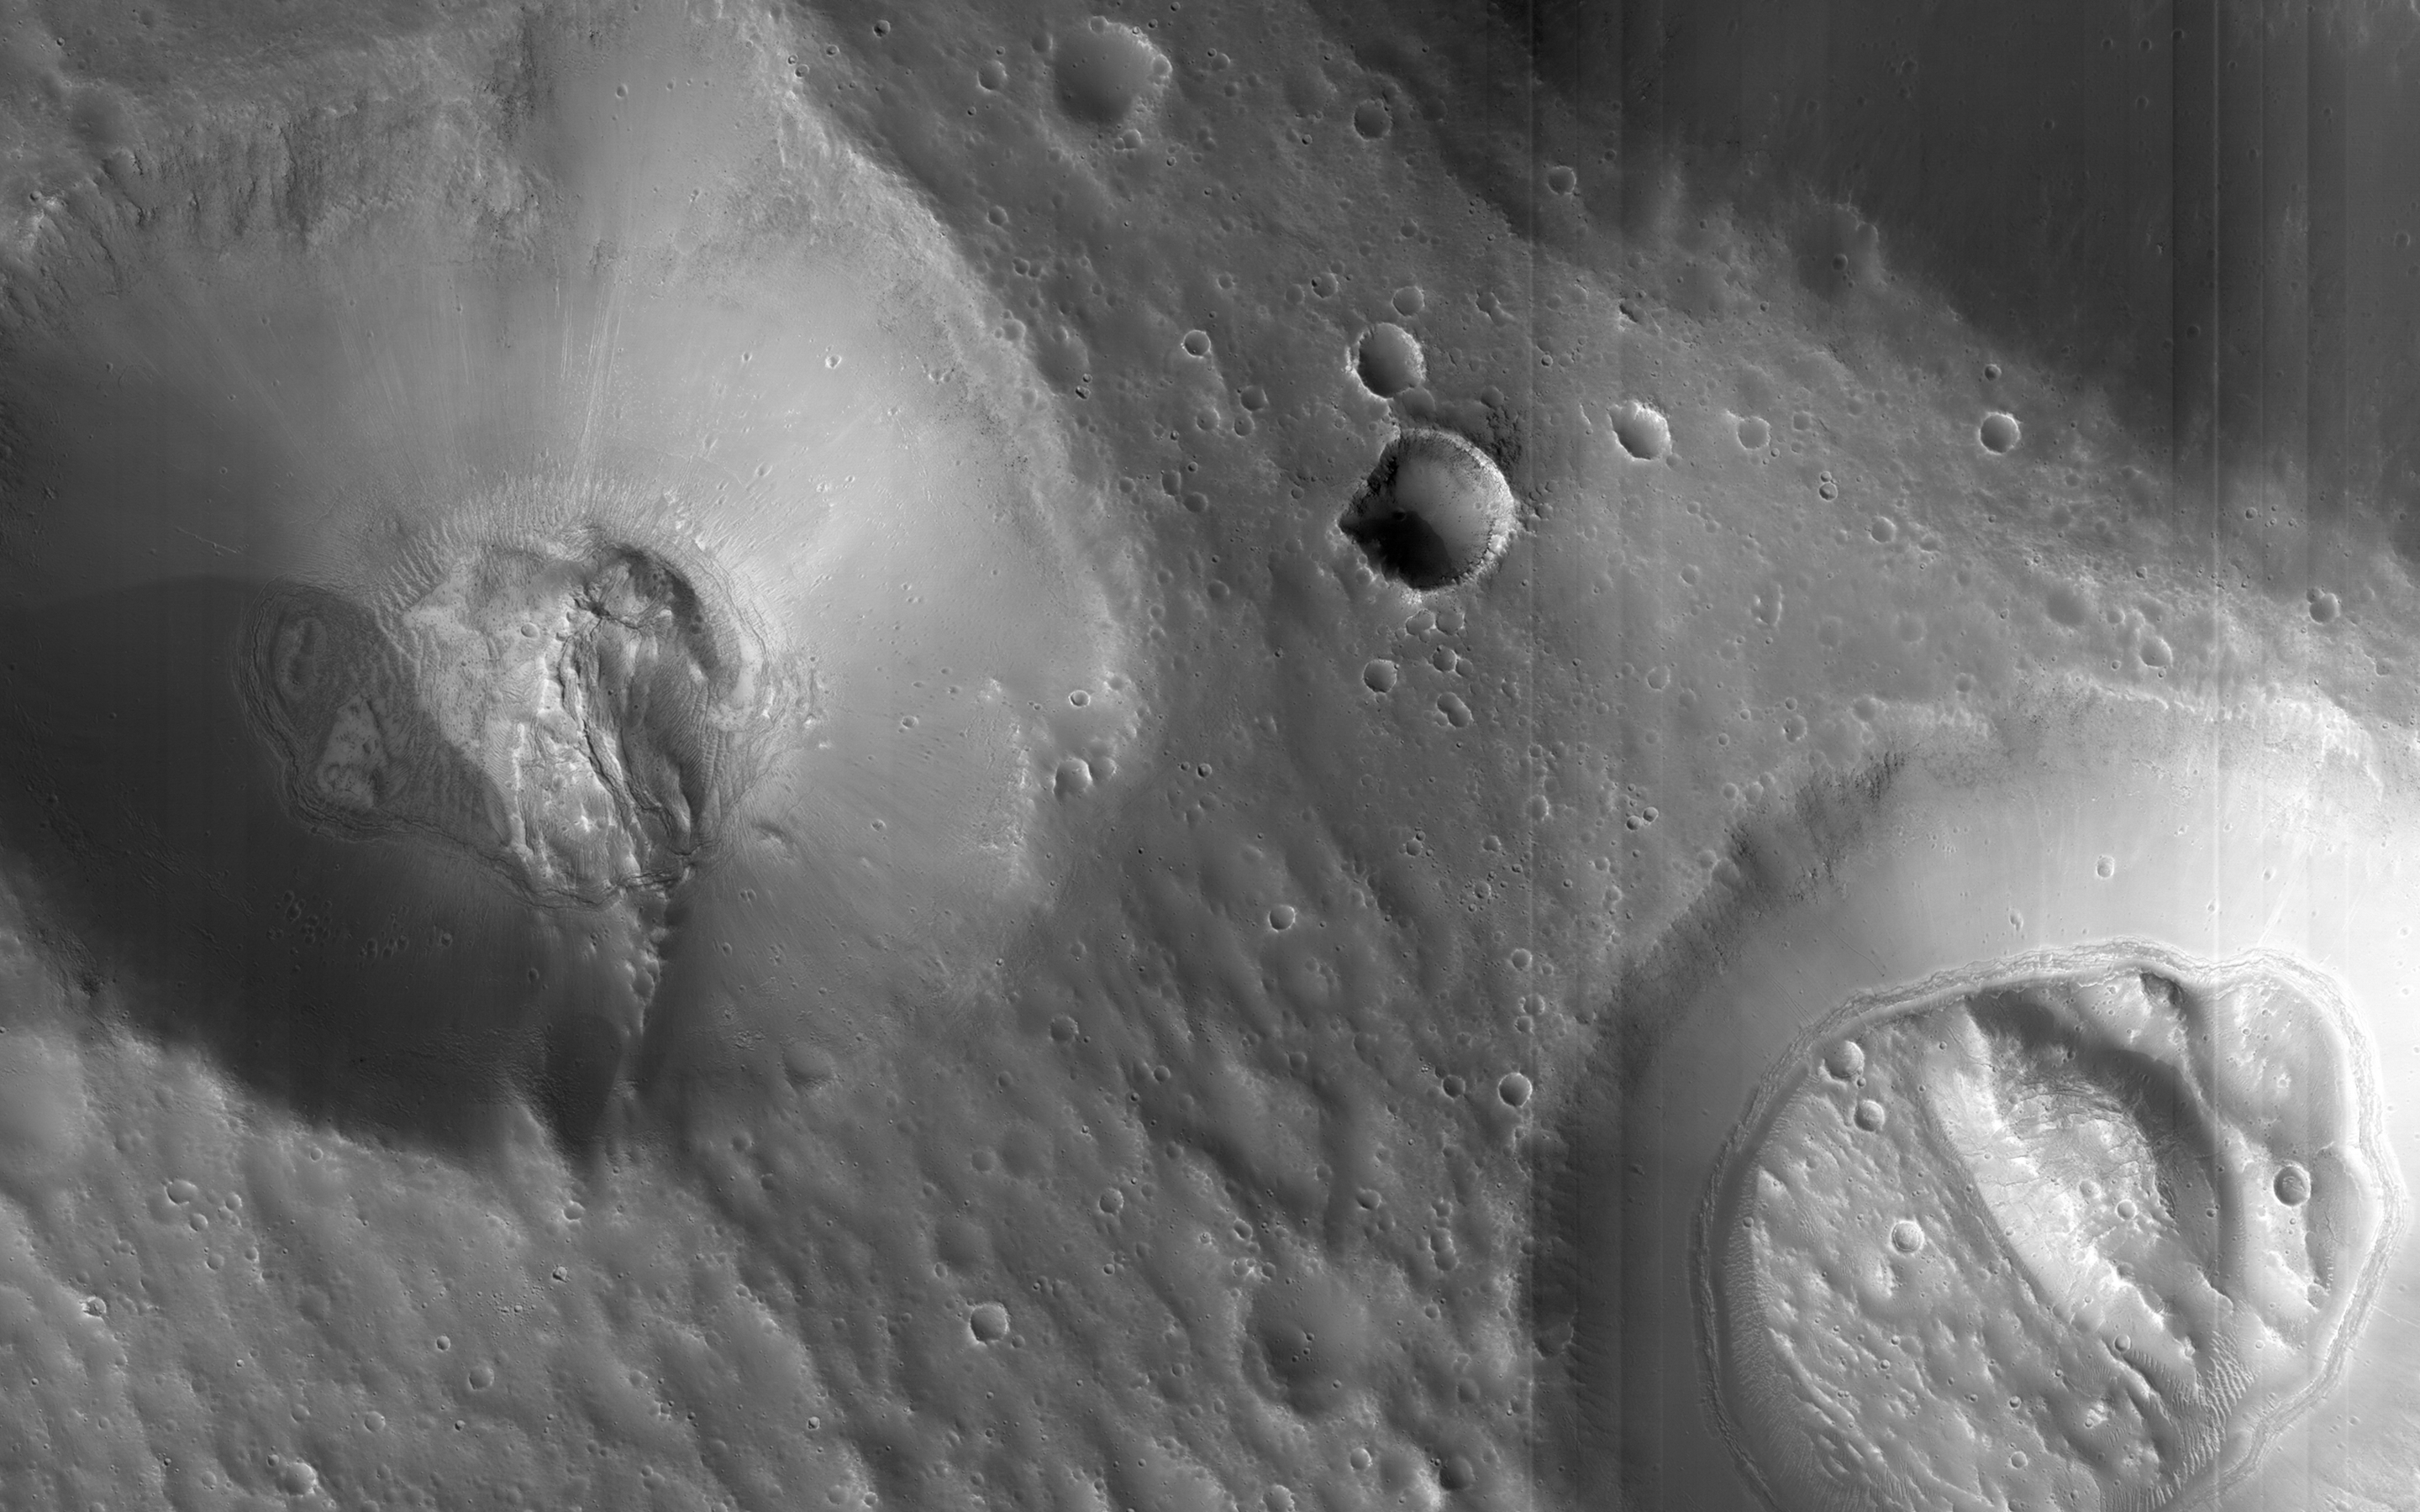

Craters Near Nilokeras Scopulus

This image shows two pits partially filled with lumpy material, probably trapped dust that blew in from the atmosphere.

The pits themselves resemble impact craters, but they are part of a chain of similar features aligned with nearby faults, so they could be collapse features instead. Note also the tracks left by rolling boulders at the bottom of the craters.

Nilokeras Scopulus is the name for the cliff, about 756 kilometers long, in the northern hemisphere of Mars where these craters are located. It was named based on an albedo (brightness) feature mapped by astronomer E. M. Antoniadi in 1930.

The University of Arizona, Tucson, operates HiRISE, which was built by Ball Aerospace & Technologies Corp., Boulder, Colo. NASA’s Jet Propulsion Laboratory, a division of the California Institute of Technology in Pasadena, manages the Mars Reconnaissance Orbiter Project for NASA’s Science Mission Directorate, Washington.

Credit: NASA/JPL-Caltech/University of Arizona